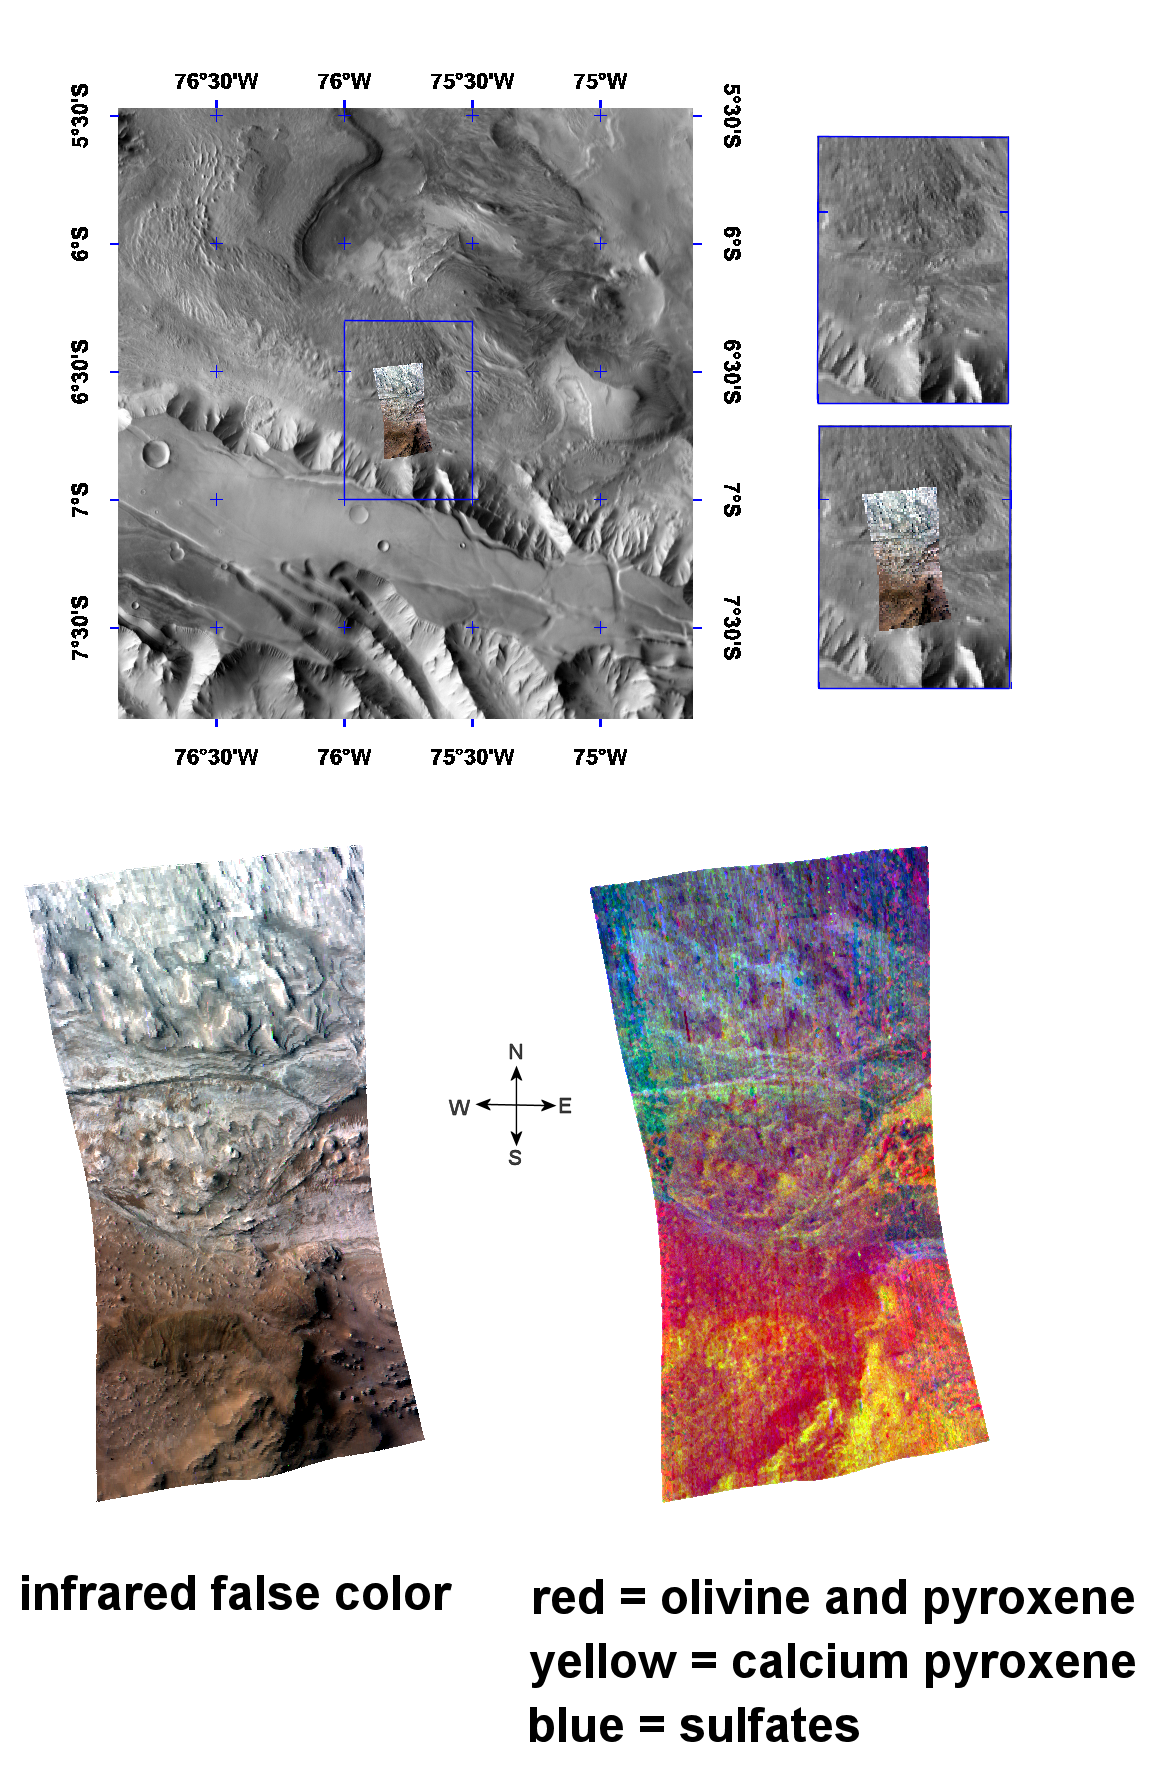

The Minerals of Candor Chasma

The Compact Reconnaissance Imaging Spectrometer for Mars (CRISM) took this image of sulfate- and pyroxene-containing deposits in the Candor Chasma region of Mars at 0747 UTC (2:47 a.m. EST) on December 2, 2006, near 6.7 degrees south latitude, 75.8 degrees west longitude. The image was taken in 544 colors covering 0.36-3.92 micrometers, and shows features as small as 40 meters (132 feet) across. The image is about 10 kilometers (6.2 miles) wide at its narrowest point.

Candor Chasma is a deep, elongated, steep-sided depression some 813 kilometers (505 miles) long. It is one of two large chasmata that make up the northern end of the Valles Marineris system.

The top panel in the montage above illustrates the location of CRISM data on a mosaic taken by the Mars Odyssey spacecraft’s Thermal Emission Imaging System (THEMIS). CRISM data cover an area centered on the southwestern part of Candor Chasma, where highland crust was depressed by faulting and buried by a kilometers-thick stack of layered deposits.

The bottom two images are views of CRISM data. The lower left image is an infrared false color image, while at lower right is a spectral image that illustrates the distribution of sulfates in the layered deposits, the olivine and pyroxene that make up the faulted highland crust, and high-calcium pyroxene in the highland crust.

The northern part of CRISM’s data swath covers interior deposits formed after the canyon floor was faulted and depressed. This lighter region in the infrared image at lower left exhibits the spectral signatures of sulfates (blues) in the CRISM spectral image at lower right. The southern end of CRISM’s data reveals volcanic minerals (pyroxene and olivine) that make up the older, underlying highland crust. The strongest signature comes from the common diopside-hedenbergite series of pyroxenes—a group of silicate materials rich in iron, magnesium, and calcium.

CRISM is one of six science instruments on NASA’s Mars Reconnaissance Orbiter. Led by The Johns Hopkins University Applied Physics Laboratory, Laurel, Md., the CRISM team includes expertise from universities, government agencies and small businesses in the United States and abroad. NASA’s Jet Propulsion Laboratory, a division of the California Institute of Technology in Pasadena, manages the Mars Reconnaissance Orbiter and the Mars Science Laboratory for NASA’s Science Mission Directorate, Washington. Lockheed Martin Space Systems, Denver, built the orbiter.

Credit: NASA/JPL/JHUAPL